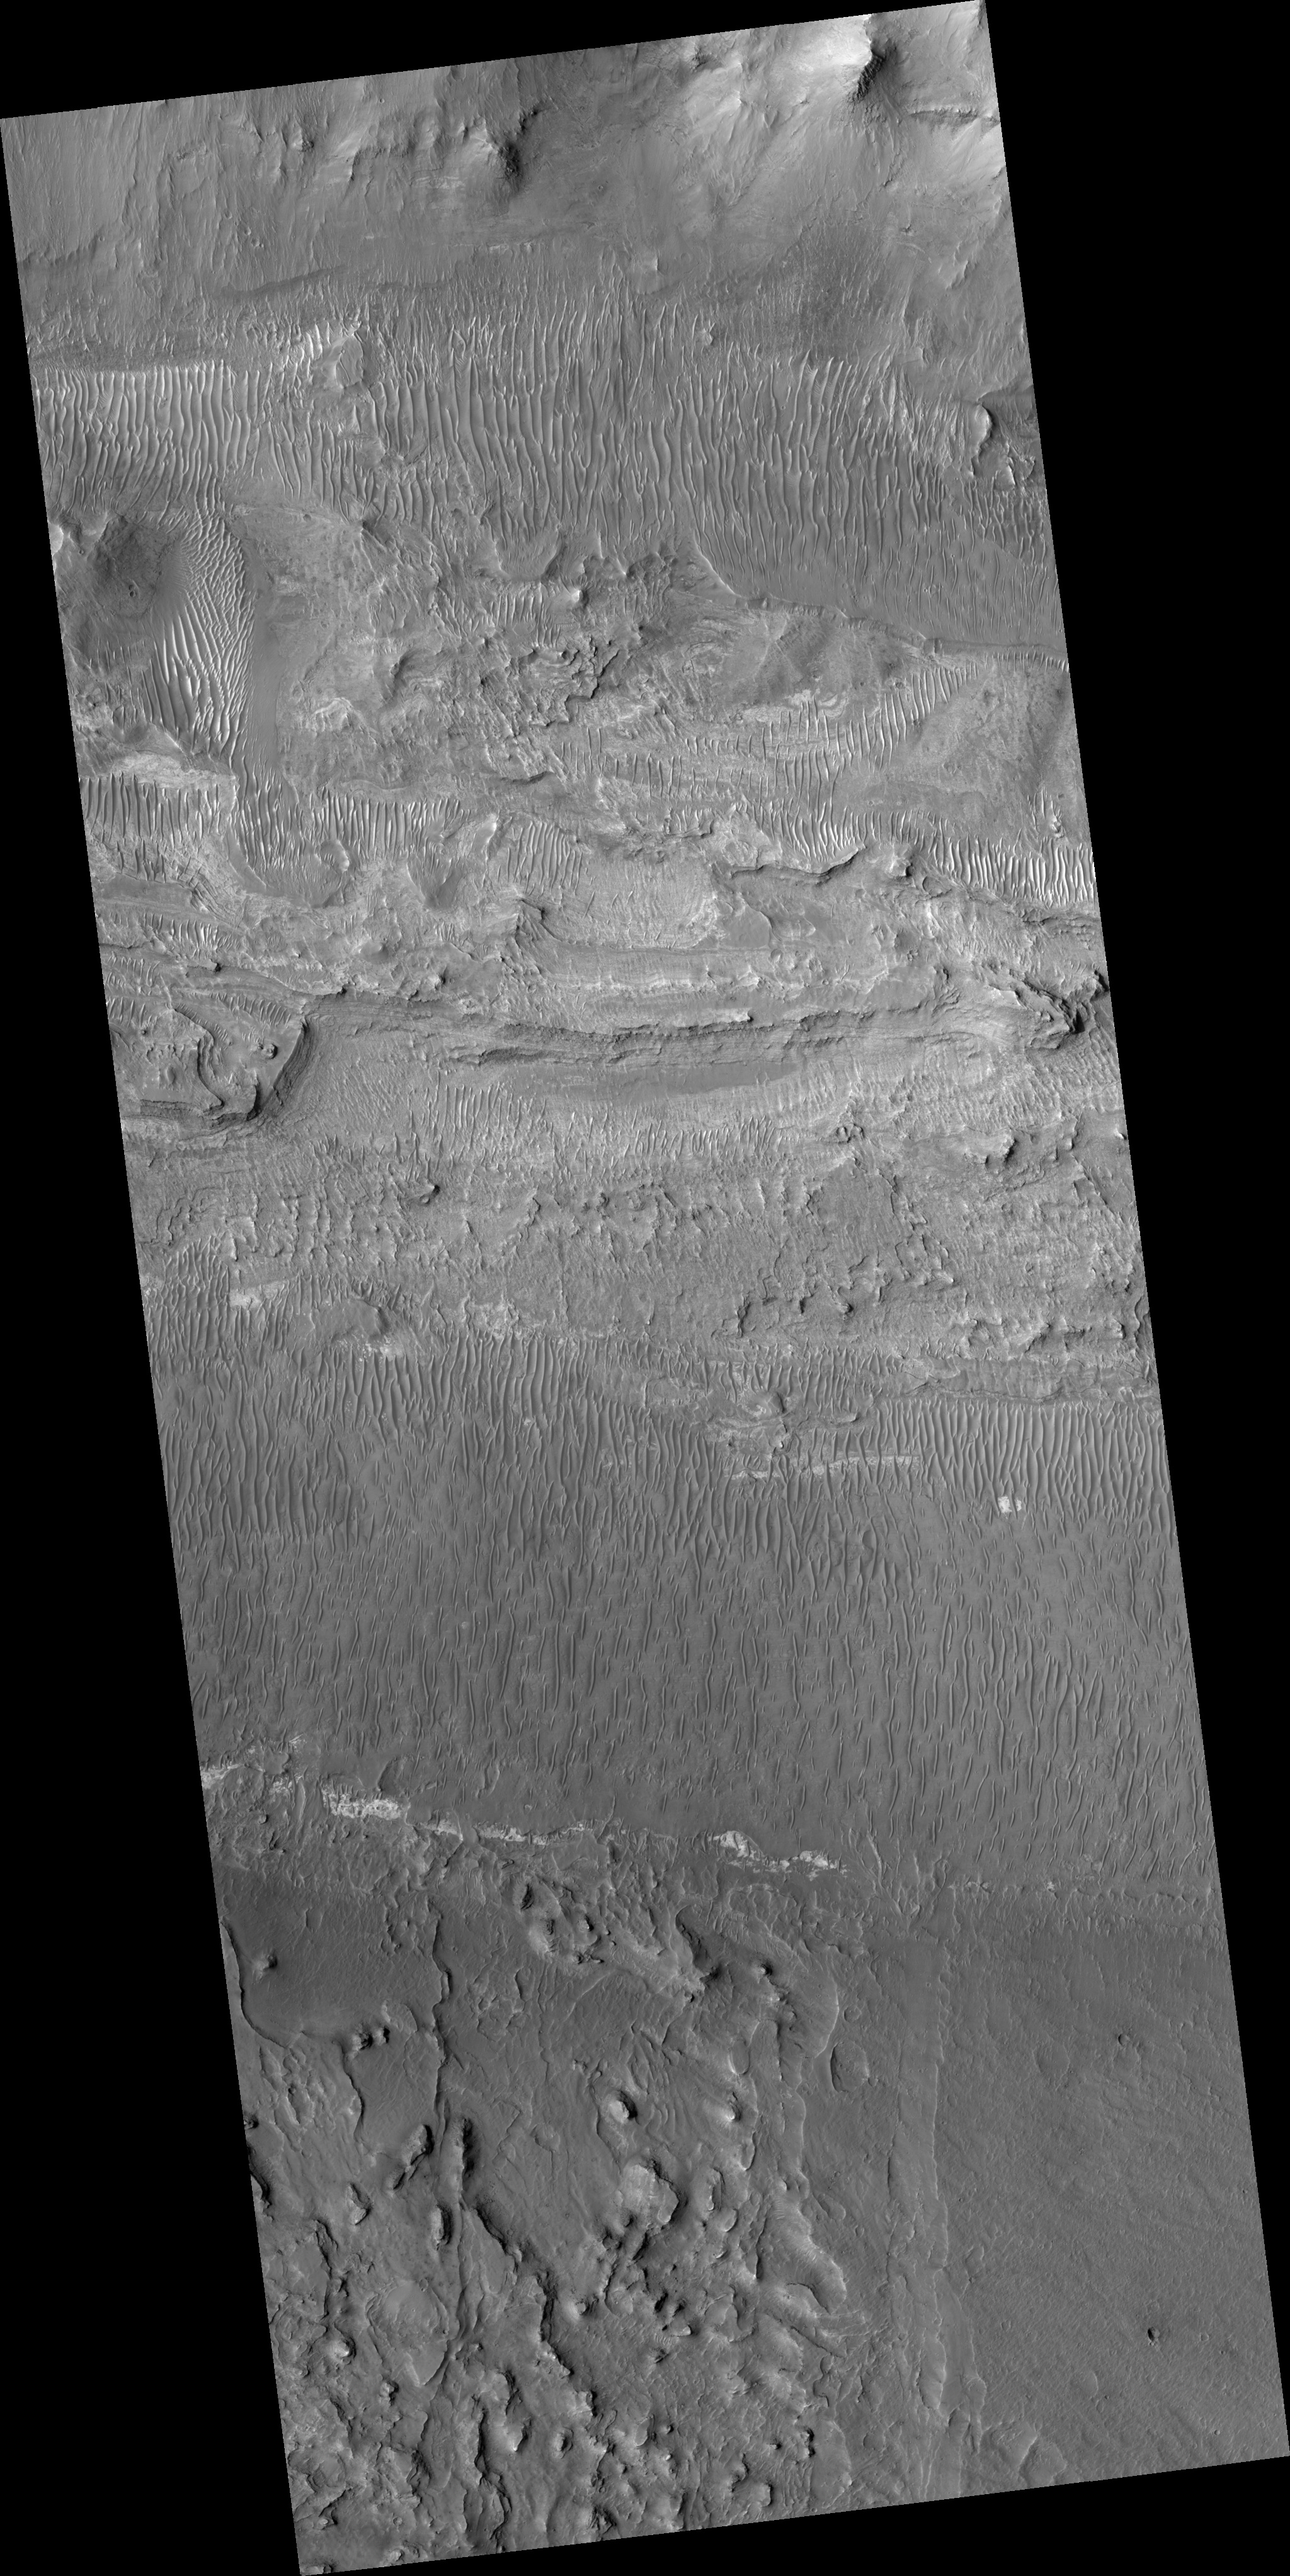

Floor of Ius Chasma

Ius Chasma is one of several canyons that make up Valles Marineris, the largest canyon system in the Solar System.

The canyons likely formed by extension in association with the development of the Tharsis plateau and volcanoes to the west. Wind and possibly water have modified the canyons after they formed.

This HiRISE image (PSP_002538_1720) shows the floor of Ius Chasma. The floor is bounded to the north and south by higher standing wallrock, with a few exposures of wallrock seen in the north (top) of the picture. Much of the floor is covered by ripples that are oriented approximately north-south, indicating an east to west wind flow, parallel to the orientation of Ius Chasma.

Layered deposits and bright patches of material are also seen along portions of the Ius Chasma floor. The layered deposits appear distinct in morphology from the nearby wallrock. These layered deposits could be lava flows, sediments deposited in a former lake, or fines that settled out from the atmosphere over time, such as dust or volcanic ash.

The bright outcrops visible further south in the image have been seen elsewhere in Valles Marineris as well as other locations on Mars and tend to have mineral signatures consistent with sulfates. Data from the CRISM instrument (also on Mars Reconnaissance Orbiter) of the composition of these bright patches in Ius Chasma could shed insight into their origin.

Observation Toolbox
Acquisition date: 2 February 2007
Local Mars time: 3:43 PM
Degrees latitude (centered): -8.0°
Degrees longitude (East): 278.4°
Range to target site: 265.7 km (166.0 miles)
Original image scale range: 26.6 cm/pixel (with 1 x 1 binning) so objects ~80 cm across are resolved
Map-projected scale: 25 cm/pixel and north is up
Map-projection: EQUIRECTANGULAR
Emission angle: 0.1°
Phase angle: 56.2°
Solar incidence angle: 56°, with the Sun about 34° above the horizon
Solar longitude: 181.4°, Northern Autumn

NASA’s Jet Propulsion Laboratory, a division of the California Institute of Technology in Pasadena, manages the Mars Reconnaissance Orbiter for NASA’s Science Mission Directorate, Washington. Lockheed Martin Space Systems, Denver, is the prime contractor for the project and built the spacecraft. The High Resolution Imaging Science Experiment is operated by the University of Arizona, Tucson, and the instrument was built by Ball Aerospace and Technology Corp., Boulder, Colo.

Credit: NASA/JPL/University of Arizona